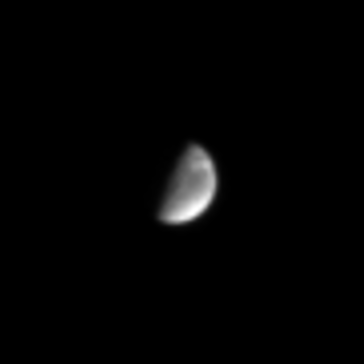

Streaks on Dione

In this image, Dione, a moon of Saturn, exhibits some of the interesting bright and dark markings for which it is renowned. From Voyager images, Dione is known to have bright wispy markings, some of which may be visible here. Dione is 1,118 kilometers (695 miles) wide.

The image was taken in visible light with the Cassini spacecraft narrow angle camera on Sept. 15, 2004, at a distance of 8.8 million kilometers (5.4 million miles) from Dione and at a Sun-Dione-spacecraft, or phase, angle of 83 degrees. The image scale is 53 kilometers (33 miles) per pixel. The image has been magnified by a factor of four and contrast-enhanced to aid visibility.

The Cassini-Huygens mission is a cooperative project of NASA, the European Space Agency and the Italian Space Agency. The Jet Propulsion Laboratory, a division of the California Institute of Technology in Pasadena, manages the Cassini-Huygens mission for NASA’s Office of Space Science, Washington, D.C. The Cassini orbiter and its two onboard cameras, were designed, developed and assembled at JPL. The imaging team is based at the Space Science Institute, Boulder, Colo.

Credit: NASA/JPL/Space Science Institute